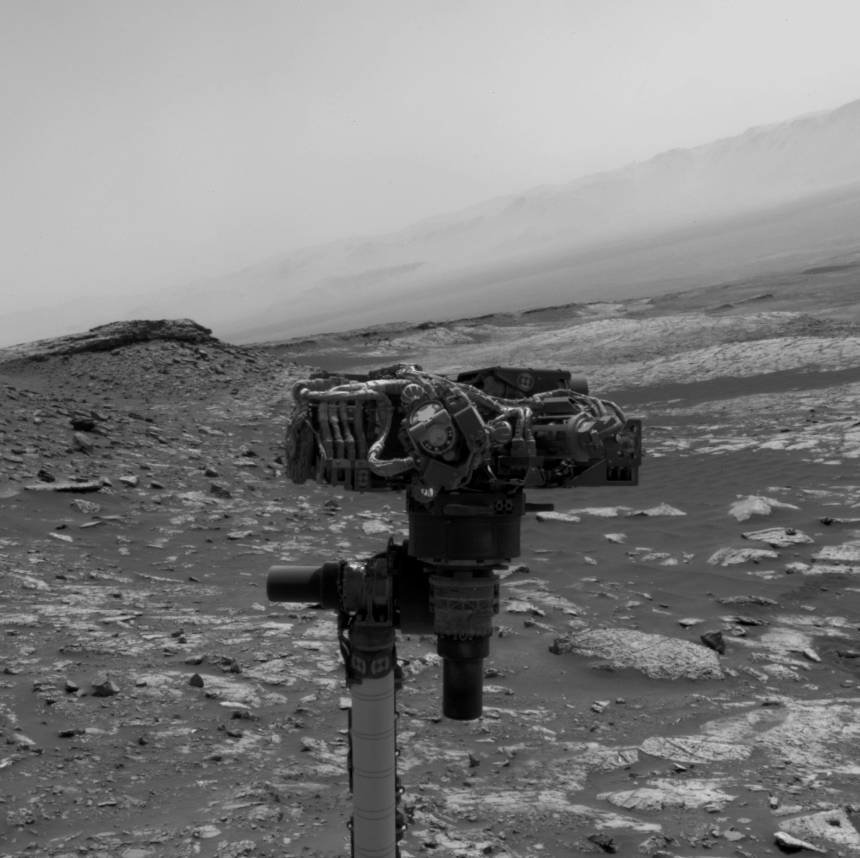

Navcam Movie of How Curiosity Takes a Selfie

This video, taken by the Navigation Cameras, or Navcams, on the Mast of NASA’s Curiosity Mars rover, shows the rover’s robotic arm as it rotates to take a selfie. A camera at the end of the arm captured 86 individual images that were later stitched into a panorama.

The Navcams are black-and-white cameras generally used to help engineers plan Curiosity’s movements.

Credit: NASA/JPL-Caltech